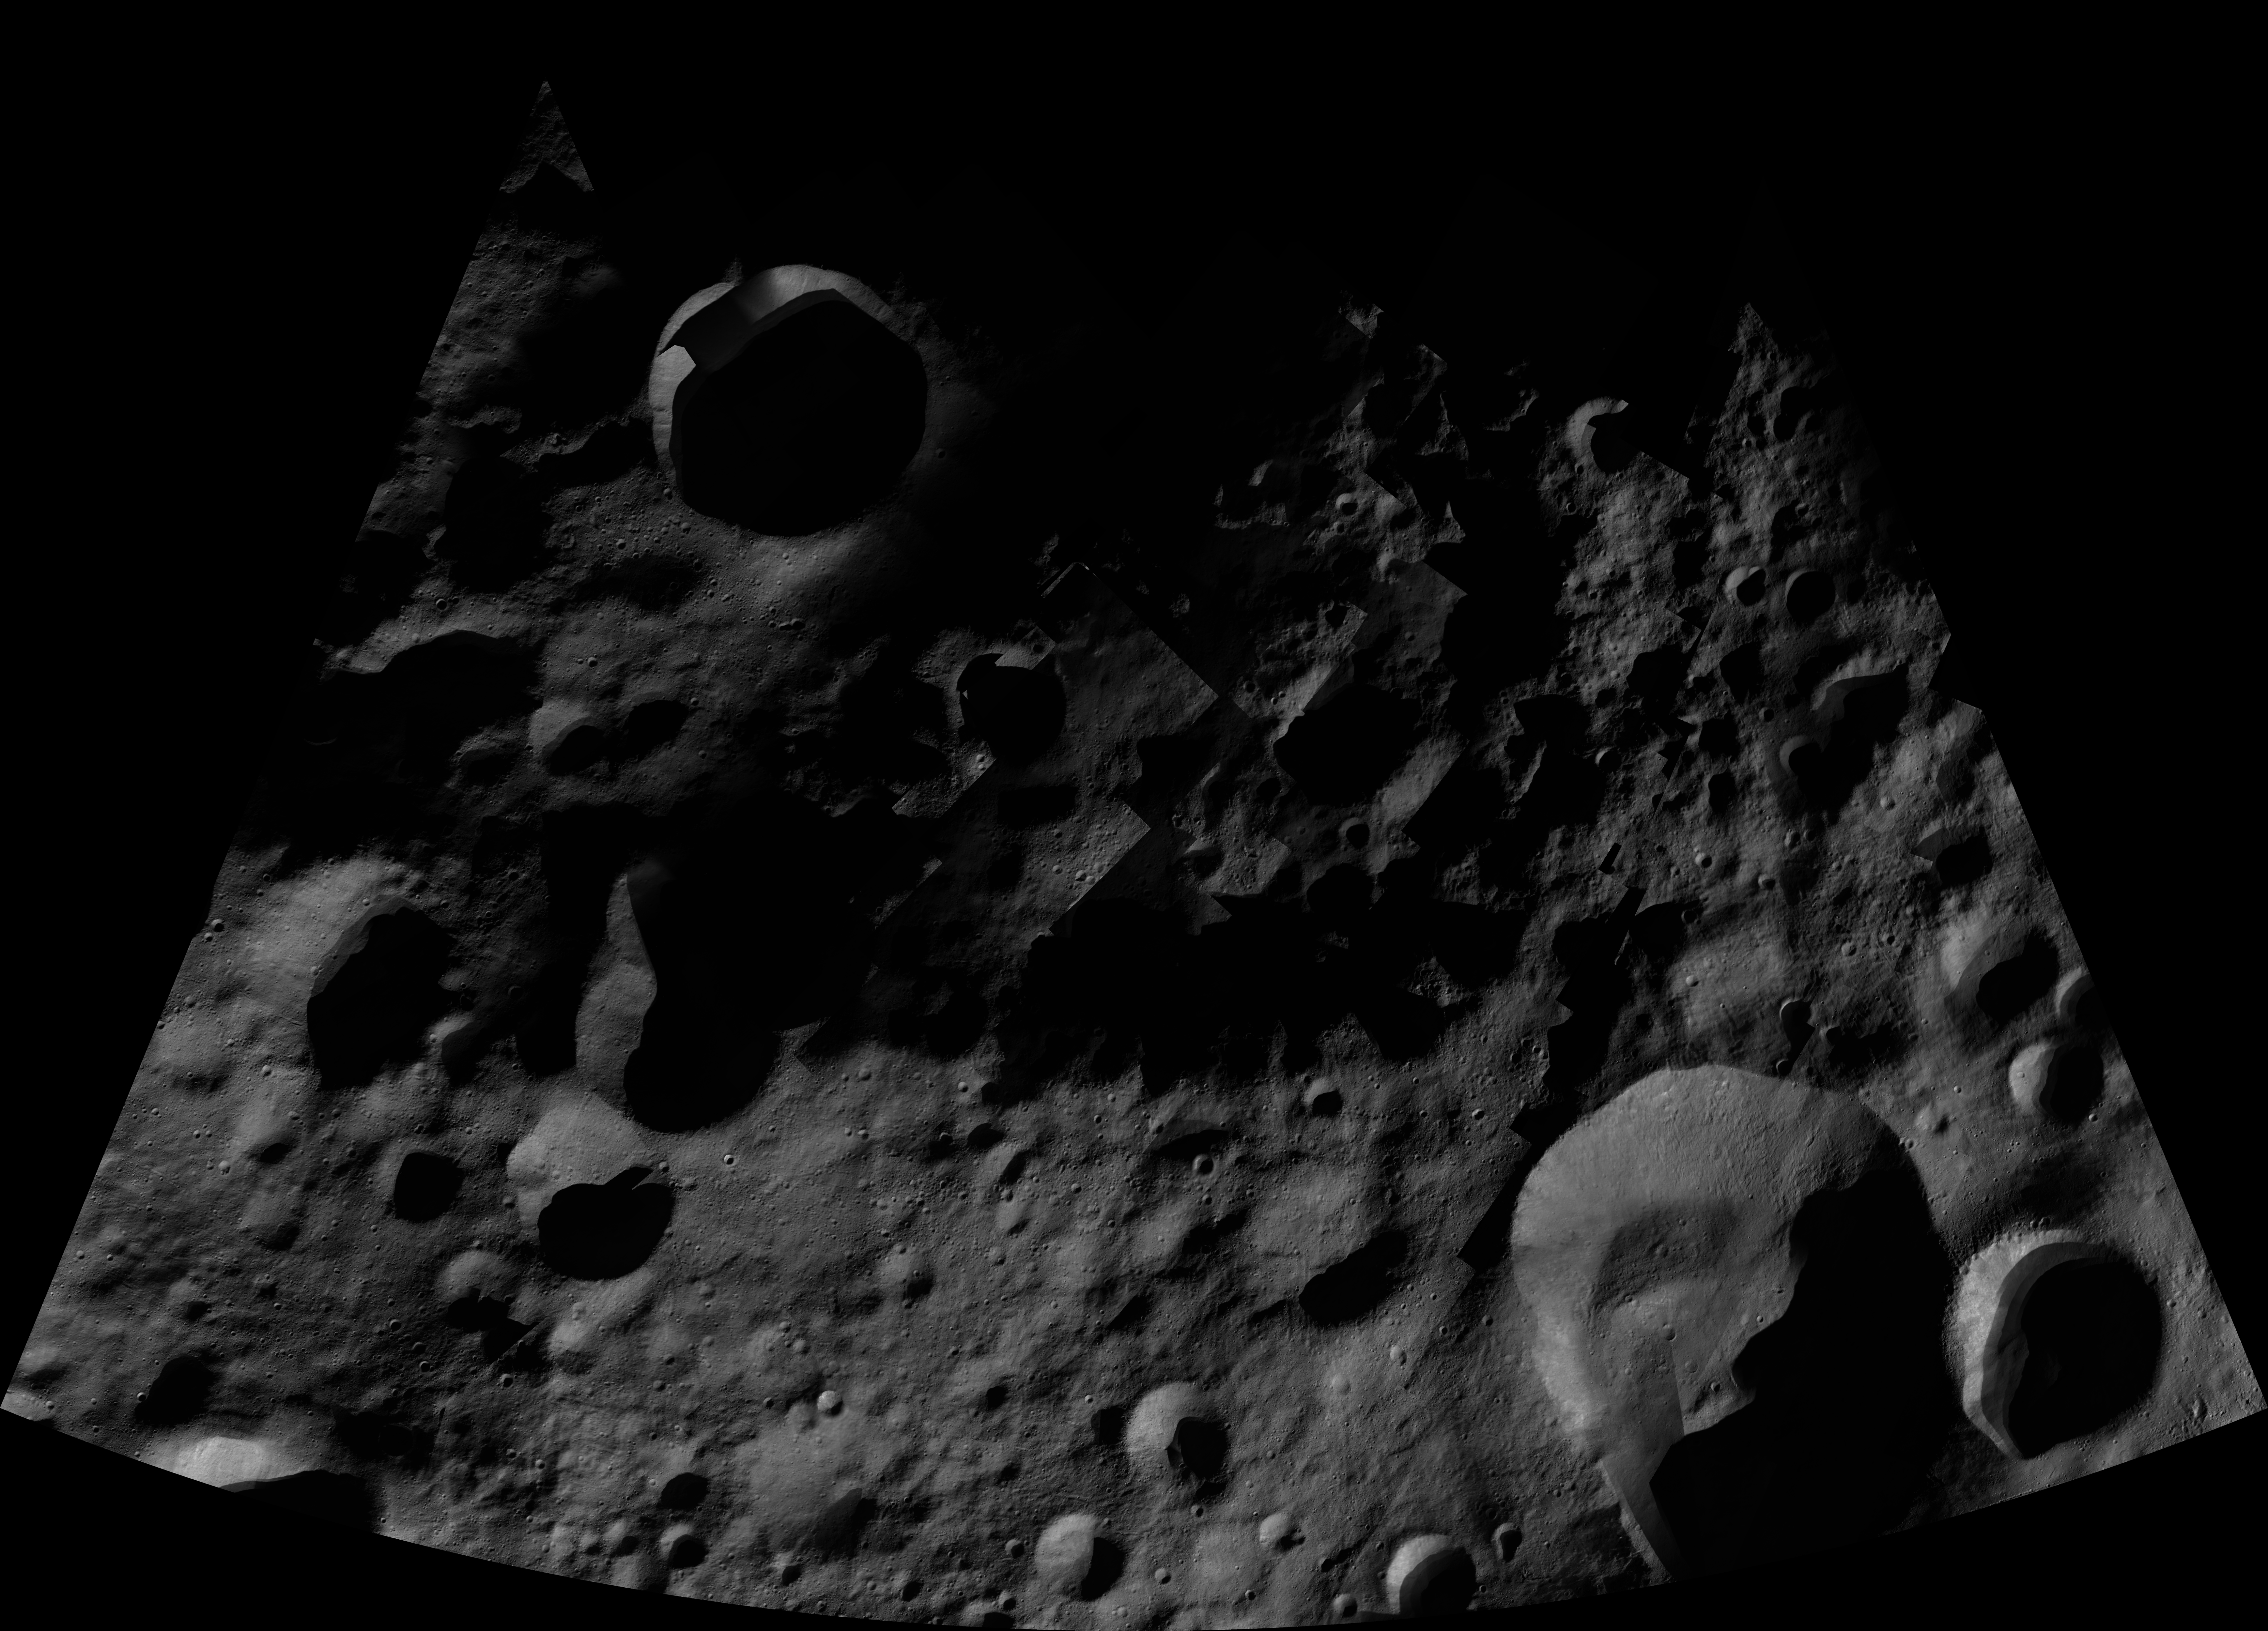

Caparronia AV-L-04

This image from the atlas of the giant asteroid Vesta was created from images taken as NASA’s Dawn mission flew around the object, also known as a protoplanet. The set of maps was created from mosaics of10,000 images from Dawn’s framing camera instrument, taken at a low altitude of about 130 miles (210 kilometers). This map is mostly at a scale about that of regional road touring maps, where every inch of map is equivalent to a little more than 3 miles of asteroid (one centimeter equals 2 kilometers).

The full atlas and full resolution file can be viewed at PIA17480. Also available is the PDF file for Caparronia.

The Dawn mission to Vesta and Ceres is managed by NASA’s Jet Propulsion Laboratory, a division of the California Institute of Technology in Pasadena, for NASA’s Science Mission Directorate, Washington. The University of California, Los Angeles, is responsible for overall Dawn mission science. The Dawn framing cameras were developed and built under the leadership of the Max Planck Institute for Solar System Research, Katlenburg-Lindau, Germany, with significant contributions by DLR German Aerospace Center, Institute of Planetary Research, Berlin, and in coordination with the Institute of Computer and Communication Network Engineering, Braunschweig. The framing camera project is funded by the Max Planck Society, DLR and NASA.

Credit: NASA/JPL-Caltech/UCLA/MPS/DLR/IDA